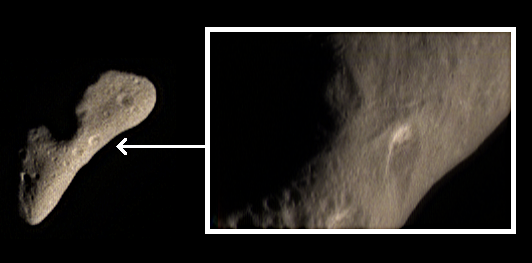

Eros Color at Higher Resolution

As the NEAR Shoemaker spacecraft descends into lower orbits around Eros, it continually returns higher spatial resolution images of the asteroid. The true color image at left was taken February 12, 2000, from a range of 1,748 kilometers (1,083 miles), and shows details only as small as 180 meters (590 feet) across. It was taken two days before orbit insertion, as part of an image sequence designed to provide moderate-resolution color mapping of Eros at a near-constant viewing geometry. The true color image inset at right was taken February 29 from a range of 283 kilometers (175 miles) and shows much smaller details only 27 meters (89 feet) across. The higher spatial resolution (by a factor of six) brings out a whole class of surface details that were either invisible or at the margin of visibility in the earlier images. For example, the bright material on the wall of the large crater in the inset image is barely evident in the lower-resolution image at left, but by virtue of its limited spatial coverage the inset image lacks information on the crater’s regional geologic setting. NEAR Shoemaker’s imaging strategy makes use of both types of images, with lower-resolution images providing “context” for higher-resolution images that bring specific features into sharper focus.

Built and managed by The Johns Hopkins University Applied Physics Laboratory, Laurel, Maryland, NEAR was the first spacecraft launched in NASA’s Discovery Program of low-cost, small-scale planetary missions. See the NEAR web page at http://near.jhuapl.edu/ for more details.

Credit: NASA/JPL/JHUAPL